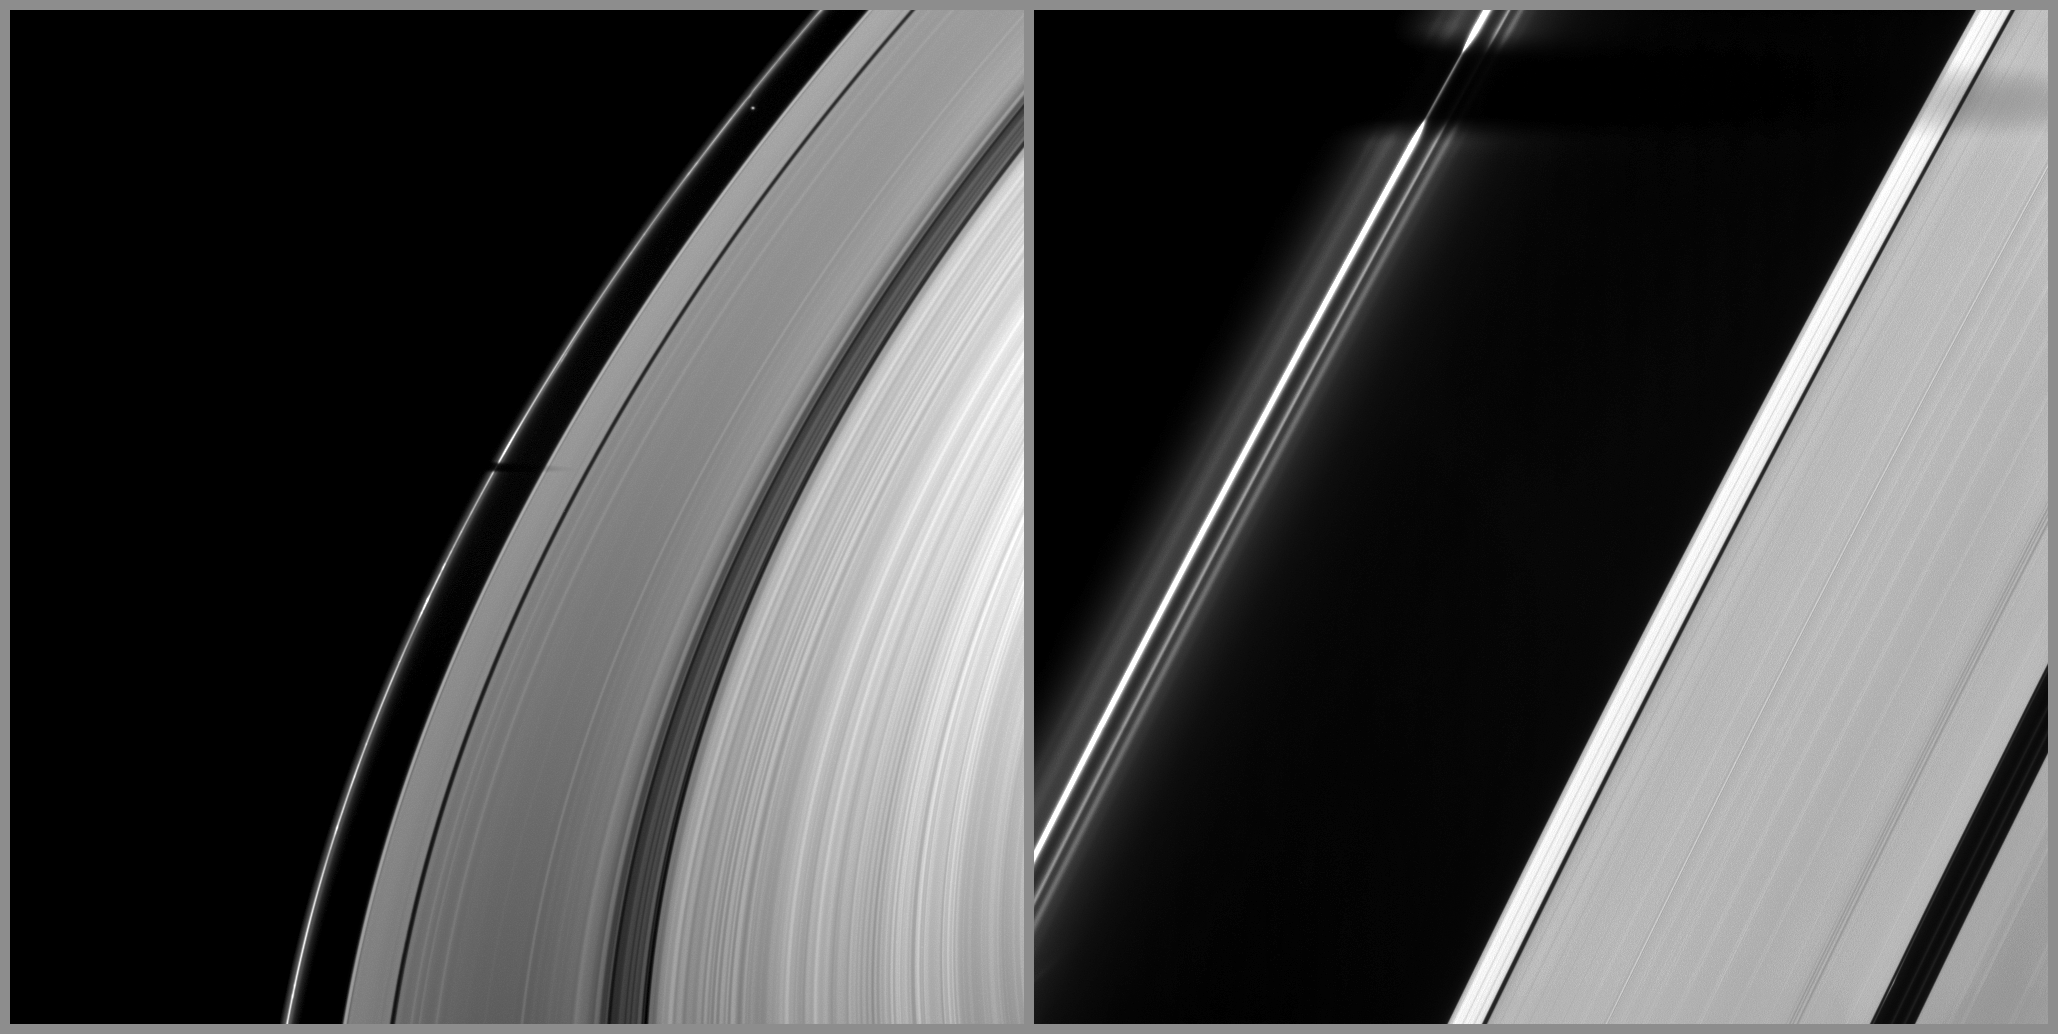

Trumpeting the Equinox

Joining other moons in heralding the coming of Saturn’s August 2009 equinox, the moon Tethys casts its shadow across Saturn’s F ring and part of the A ring.

The penumbra, or outer non-opaque part of Tethys’ shadow, has intersected the A ring. Only around the time of equinox are the shadows of the moons cast onto Saturn’s rings. For an animation of the moon Epimetheus casting a shadow on the A ring, see PIA11651.

The image on the left was taken in visible light with the Cassini spacecraft wide-angle camera on March 20, 2009. The image on the right was taken with the narrow-angle camera at nearly the same time. Tethys itself is not visible in these images, but the small moon Prometheus (86 kilometers, or 53 miles across) can be seen between the F and A rings in the top of the wide-angle camera image.

This view looks toward the unilluminated side of the rings from about 37 degrees above the ringplane. The view was obtained at a distance of approximately 880,000 kilometers (547,000 miles) from Saturn and at a Sun-Saturn-spacecraft, or phase, angle of 124 degrees. Image scale is 49 kilometers (31 miles) per pixel in the wide-angle image. In the narrow-angle camera image, the scale is 5 kilometers (3 miles) per pixel.

The Cassini-Huygens mission is a cooperative project of NASA, the European Space Agency and the Italian Space Agency. The Jet Propulsion Laboratory, a division of the California Institute of Technology in Pasadena, manages the mission for NASA’s Science Mission Directorate, Washington, D.C. The Cassini orbiter and its two onboard cameras were designed, developed and assembled at JPL. The imaging operations center is based at the Space Science Institute in Boulder, Colo.

Credit: NASA/JPL/Space Science Institute